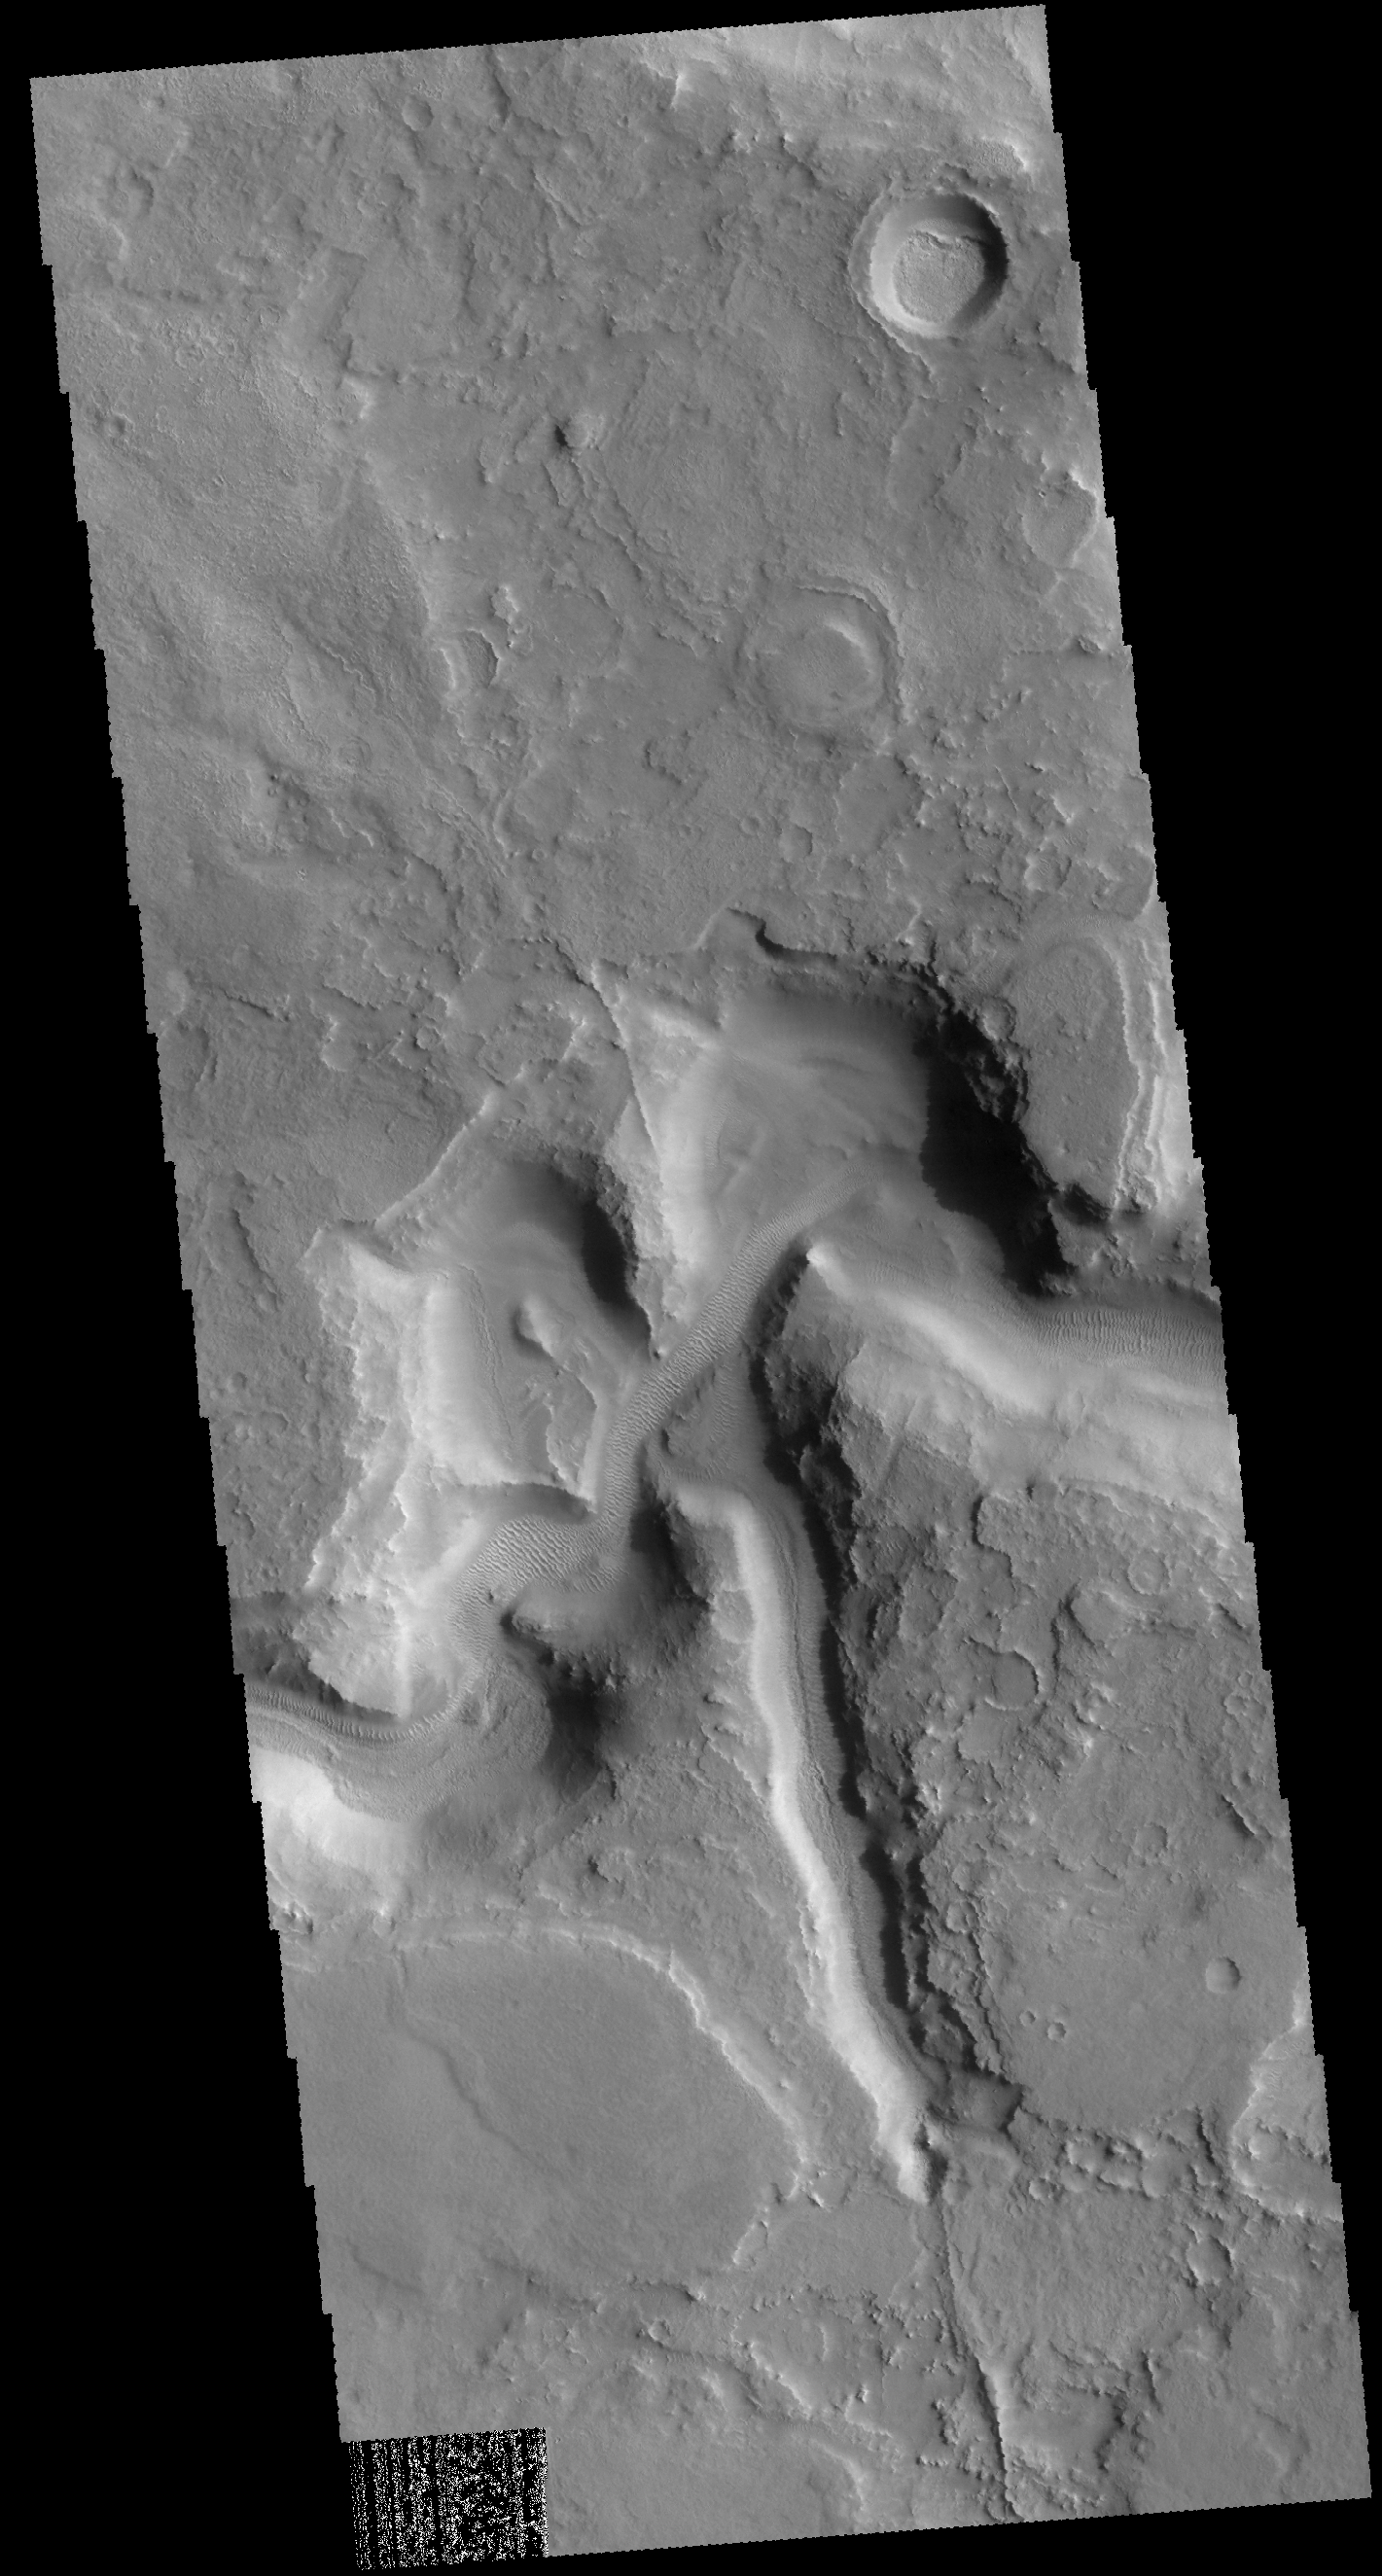

Auqakuh Vallis

Today’s VIS image shows part of Auqakuh Vallis. Sand dunes are visible on the floor of the channel.

Credit: NASA/JPL-Caltech/ASU